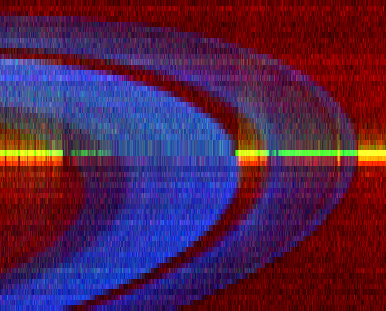

Star-Crossed Rings

This image is a false-color ultraviolet view of Saturn’s B ring (center) and A ring (right), separated by a large gap known as the Cassini Division. It shows a bright horizontal streak, created by a series of time lapse images involving a star named 26 Taurus.

The image was made over a nine-hour period as the star drifted behind the rings. The opacity of the outer A ring is most pronounced on its inner edge, indicating more ring debris is present there. The Encke Gap, much smaller than the Cassini Division, is visible near the outer edge of the A ring. The B ring is significantly more opaque than the A ring, indicating a greater density of ring material when imaged from above. The sky behind the rings glows red in the ultraviolet wavelengths from the hydrogen gas that fills the solar system.

The images were processed from data taken by the ultraviolet imaging spectrograph aboard the Cassini spacecraft in May 2005.

The Cassini-Huygens mission is a cooperative project of NASA, the European Space Agency and the Italian Space Agency. The Jet Propulsion Laboratory, a division of the California Institute of Technology in Pasadena, manages the mission for NASA’s Science Mission Directorate, Washington, D.C. The Cassini orbiter was designed, developed and assembled at JPL. The ultraviolet imaging spectrograph was built at, and the team is based at the University of Colorado, Boulder.

Credit: NASA/JPL/University of Colorado